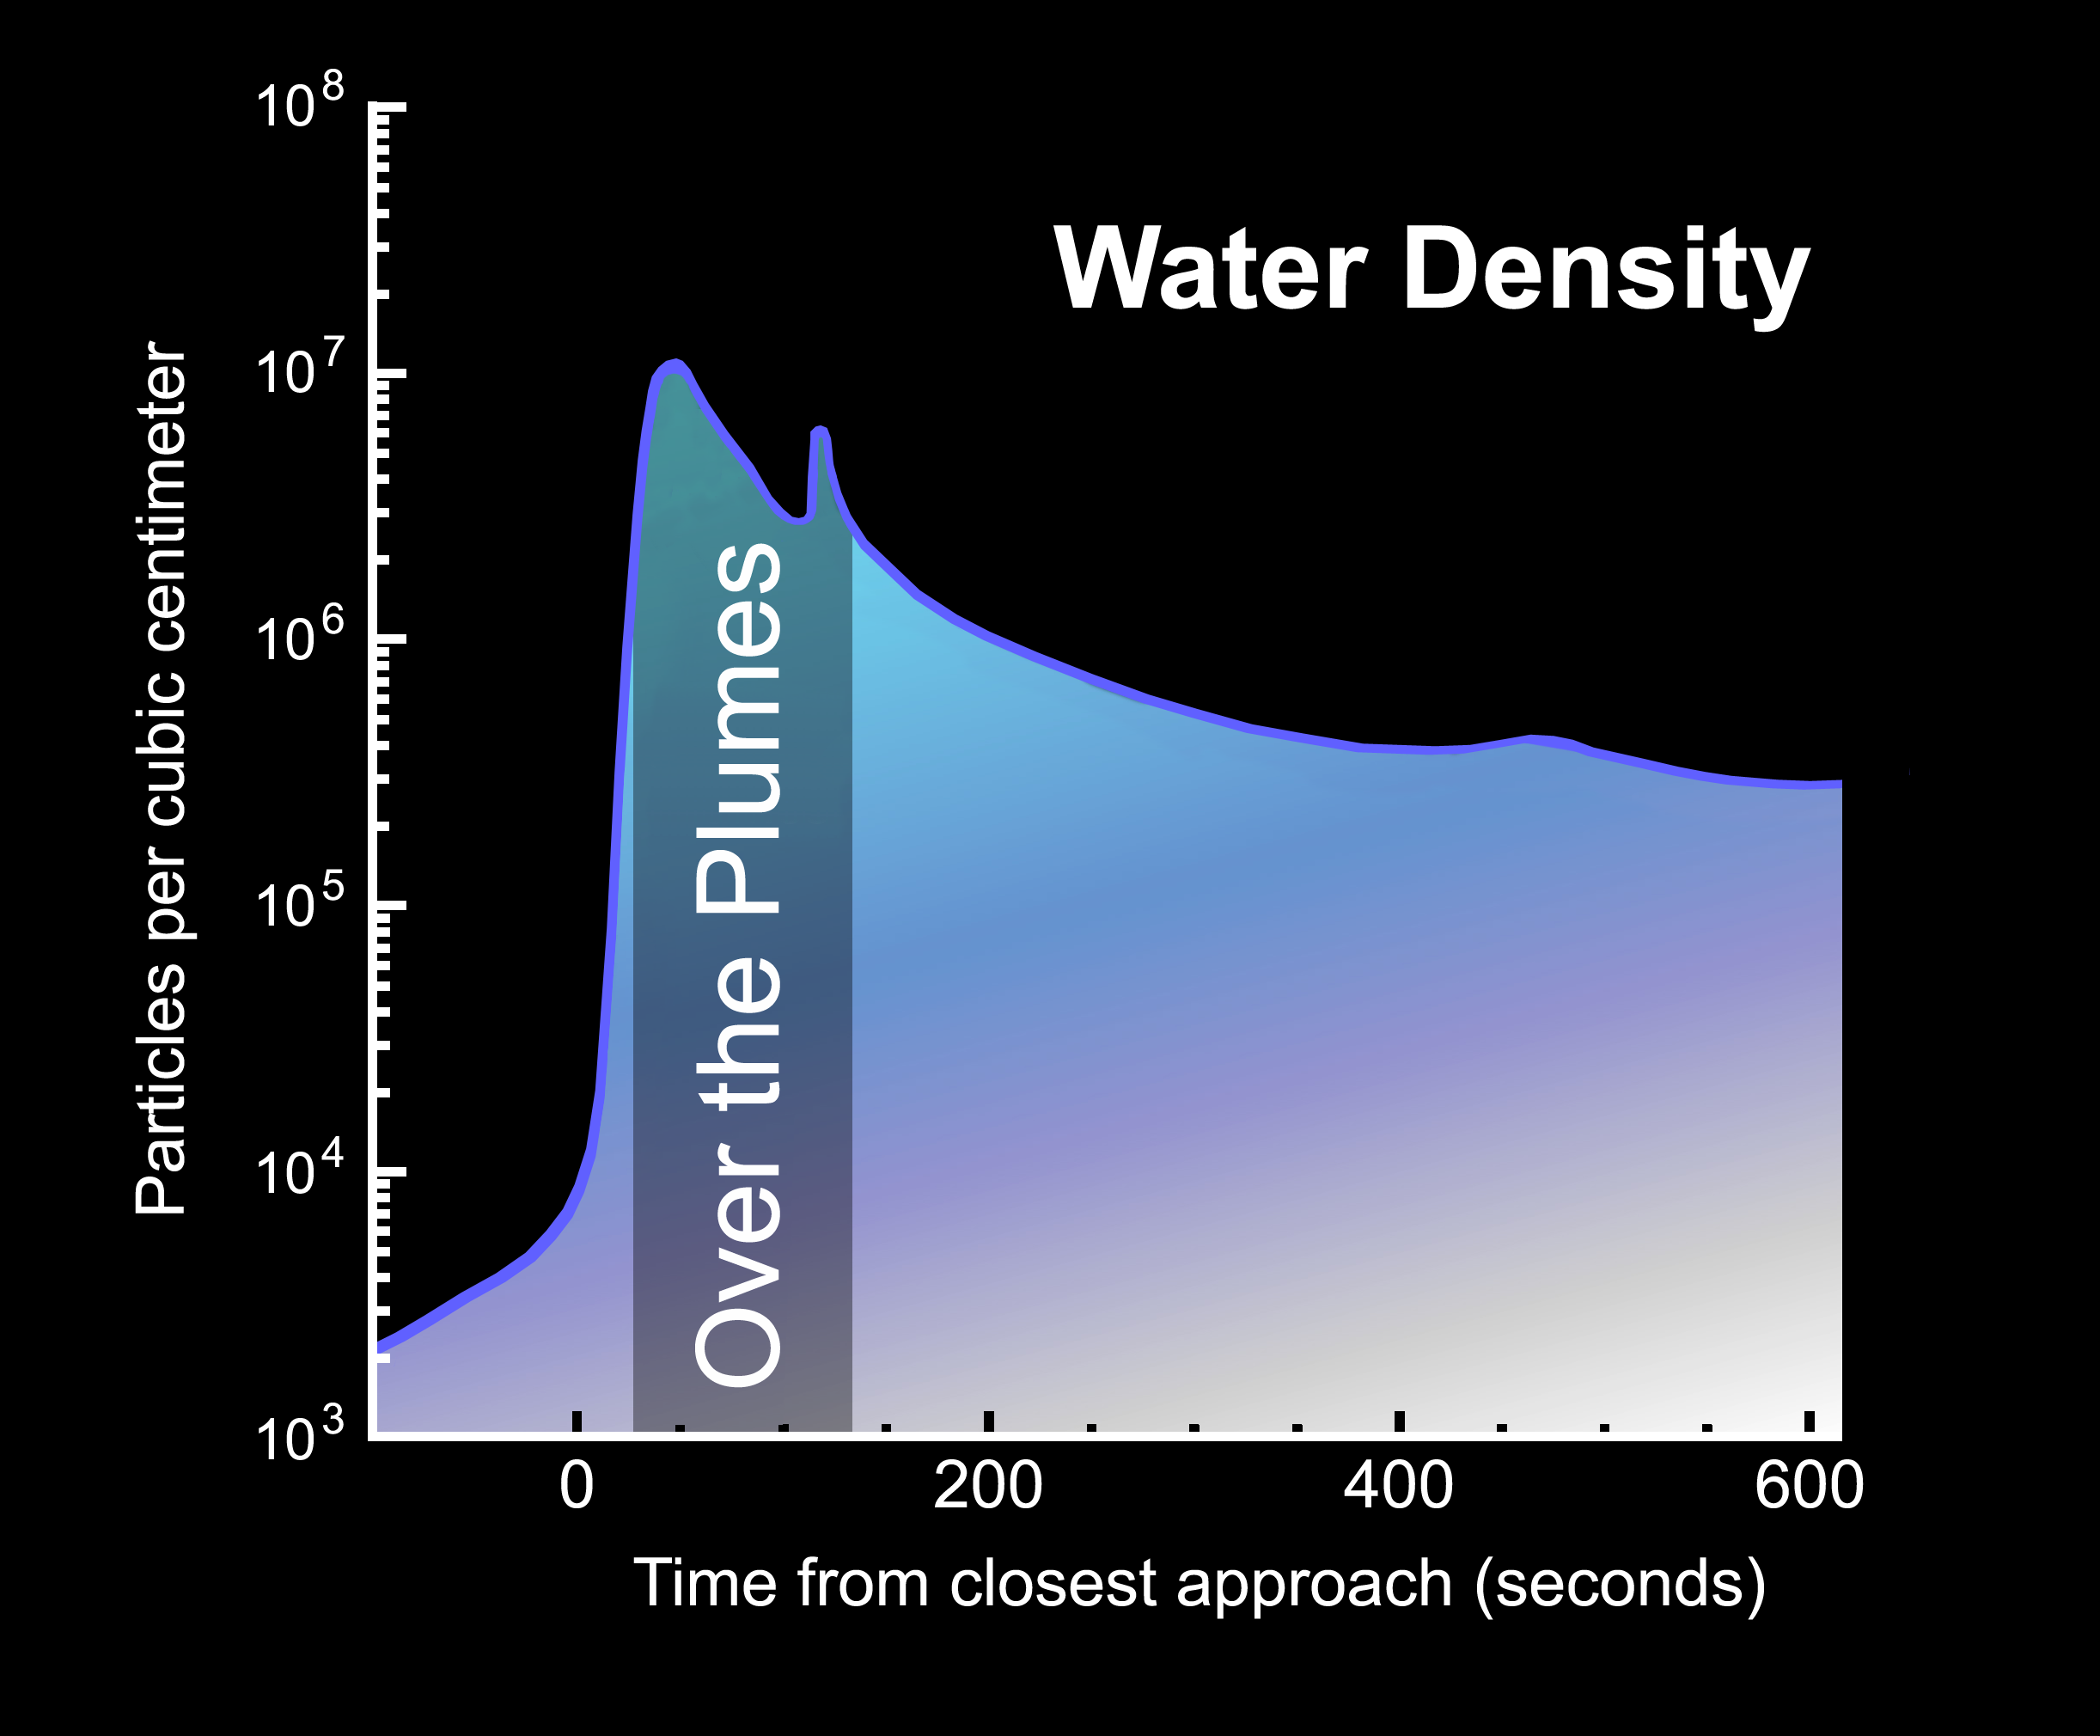

Peak Water Density

The number of water particles in Enceladus’ plume peaked over the area highlighted by the circle in this image of Enceladus, which is overlain by data from Cassini’s Ion and Neutral Mass Spectrometer, and the spacecraft’s trajectory, during its fly-through of the plume on March 12, 2008.

The Cassini-Huygens mission is a cooperative project of NASA, the European Space Agency and the Italian Space Agency. The Jet Propulsion Laboratory, a division of the California Institute of Technology in Pasadena, manages the mission for NASA’s Science Mission Directorate, Washington, D.C. The Cassini orbiter was designed, developed and assembled at JPL. The Ion and Neutral Mass Spectrometer was designed and built at Southwest Research Institute (SwRI), and the team is at SwRI in San Antonio, Texas.

Credit: NASA/JPL/SwRI/SSI